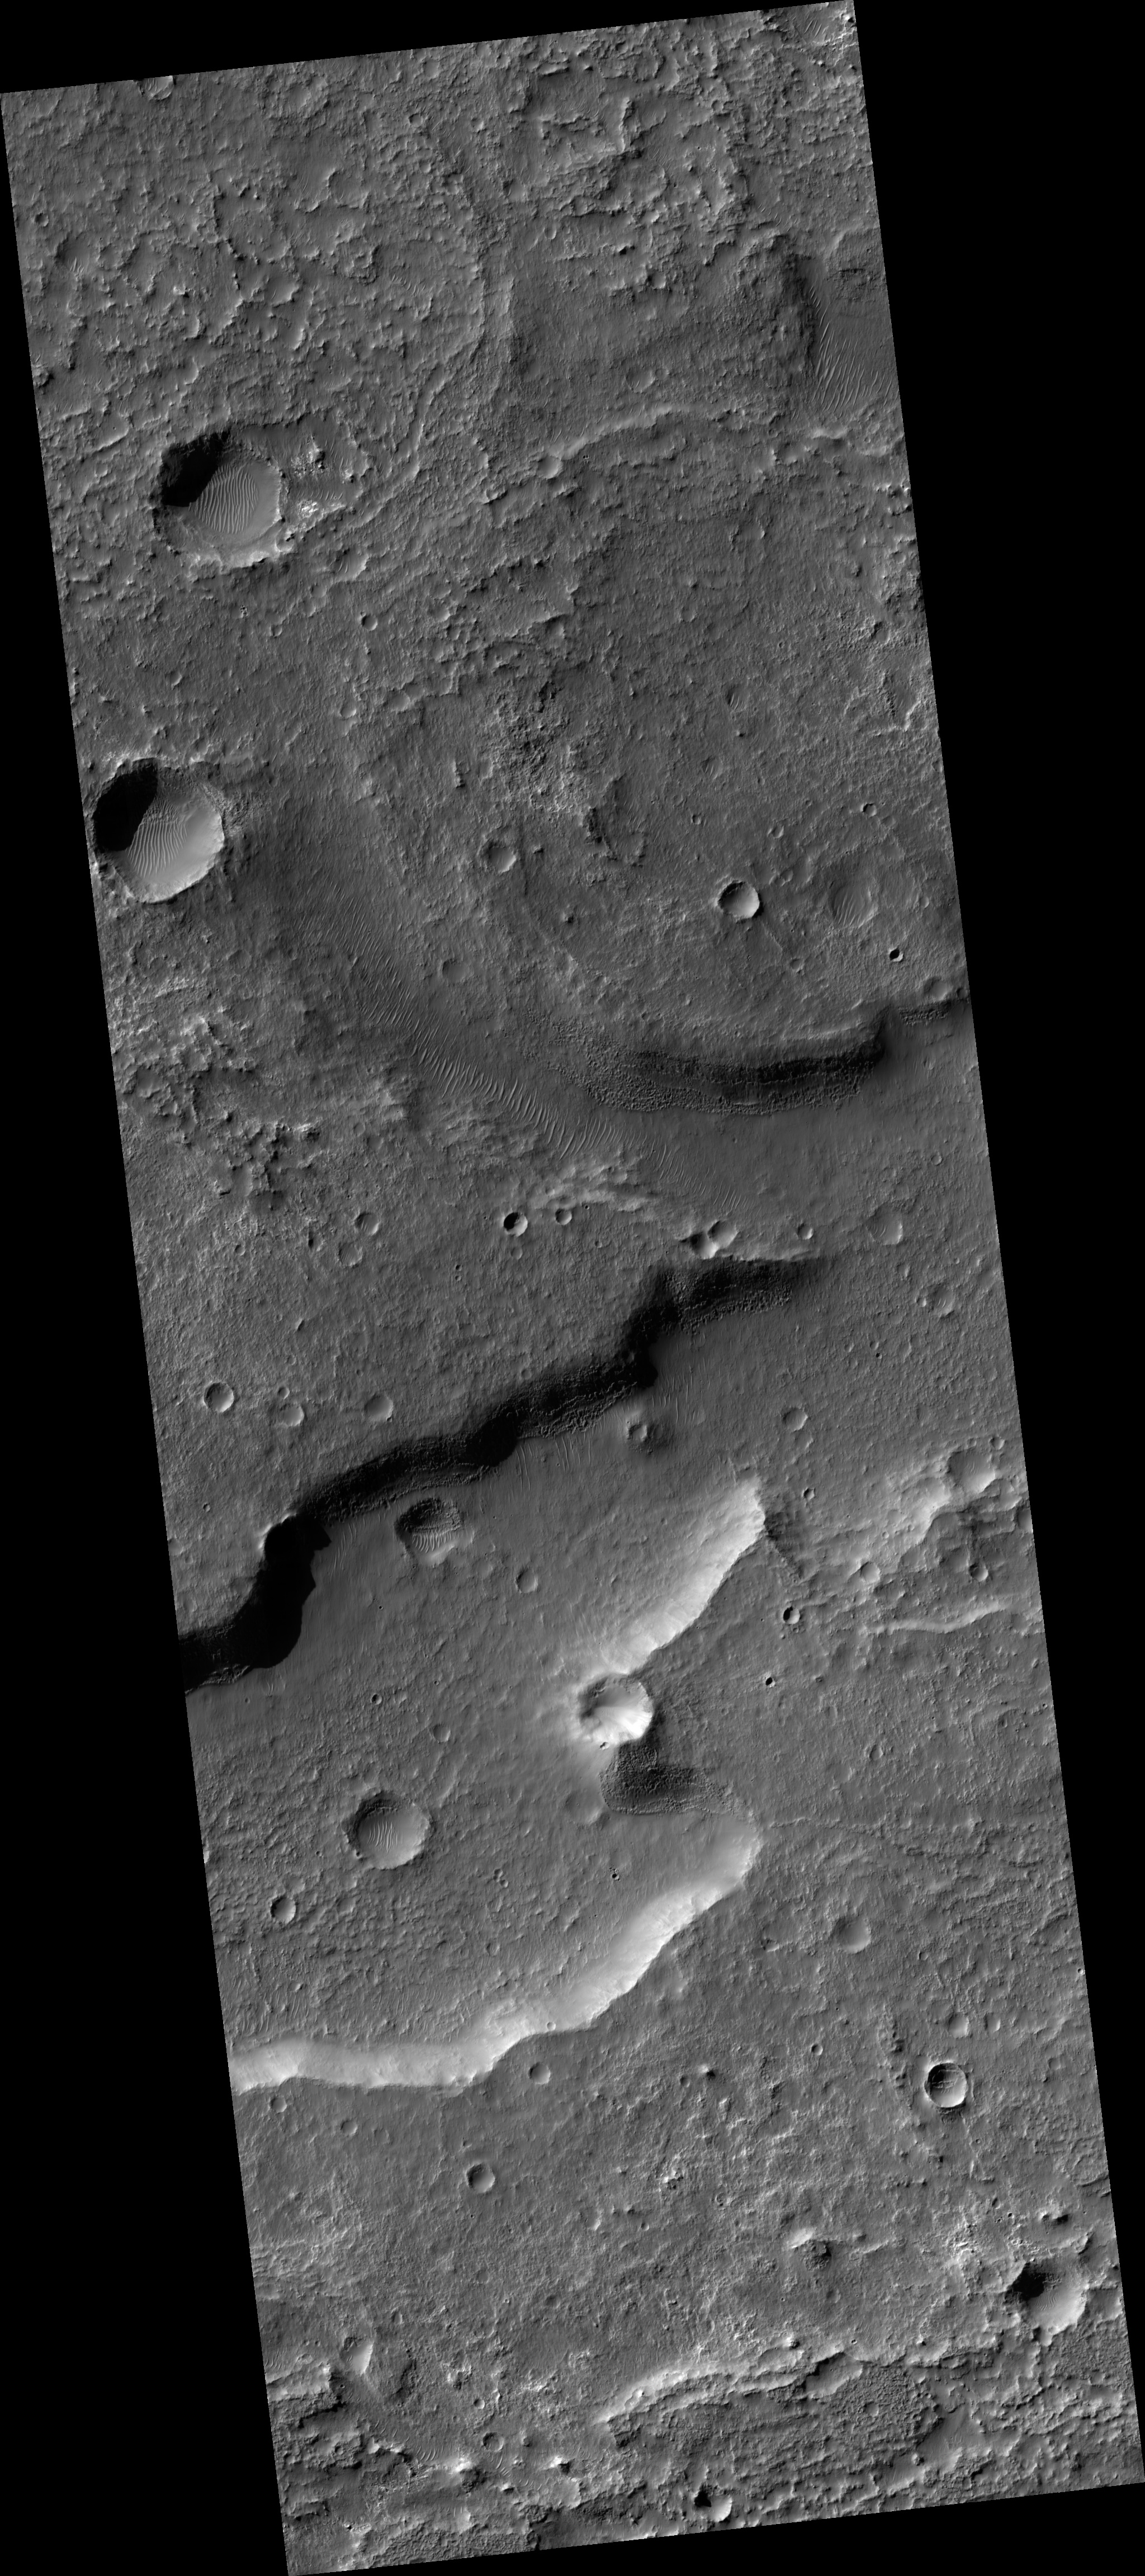

Deposits in Electris Region

Image PSP_001394_1425 was taken by the High Resolution Imaging Science Experiment (HiRISE) camera onboard the Mars Reconnaissance Orbiter spacecraft on November 13, 2006. The complete image is centered at -37.3 degrees latitude, 185.7 degrees East longitude. The range to the target site was 250.2 km (156.4 miles). At this distance the image scale is 50.1 cm/pixel (with 2 x 2 binning) so objects ~150 cm across are resolved. The image shown here has been map-projected to 50 cm/pixel and north is up. The image was taken at a local Mars time of 3:37 PM and the scene is illuminated from the west with a solar incidence angle of 75 degrees, thus the sun was about 15 degrees above the horizon. At a solar longitude of 134.6 degrees, the season on Mars is Northern Summer.

NASA’s Jet Propulsion Laboratory, a division of the California Institute of Technology in Pasadena, manages the Mars Reconnaissance Orbiter for NASA’s Science Mission Directorate, Washington. Lockheed Martin Space Systems, Denver, is the prime contractor for the project and built the spacecraft. The High Resolution Imaging Science Experiment is operated by the University of Arizona, Tucson, and the instrument was built by Ball Aerospace and Technology Corp., Boulder, Colo.

Credit: NASA/JPL/Univ. of Arizona